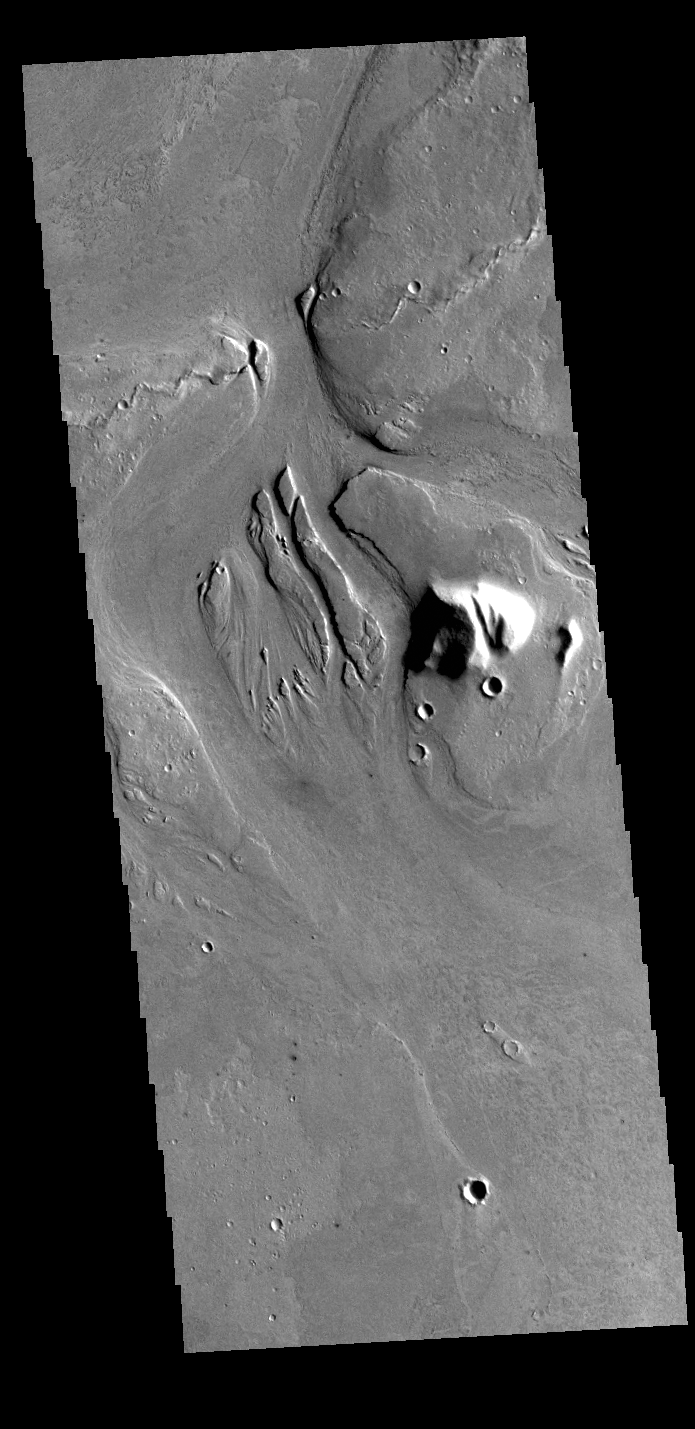

Athabasca Valles

This VIS image shows part of Athabasca Valles. Several streamlined islands are visible, with ‘tails’ pointing downstream. Arising from Cerberus Fossae, the formation mode of this channel is still being debated. While the channel features are similar to water flow, other features are similar to lava flows, and yet other features have an appearance of slabs of material that floated on an underlying fluid. This is just one of the complex channel formations in the Elysium Planitia region.

Credit: NASA/JPL-Caltech/ASU